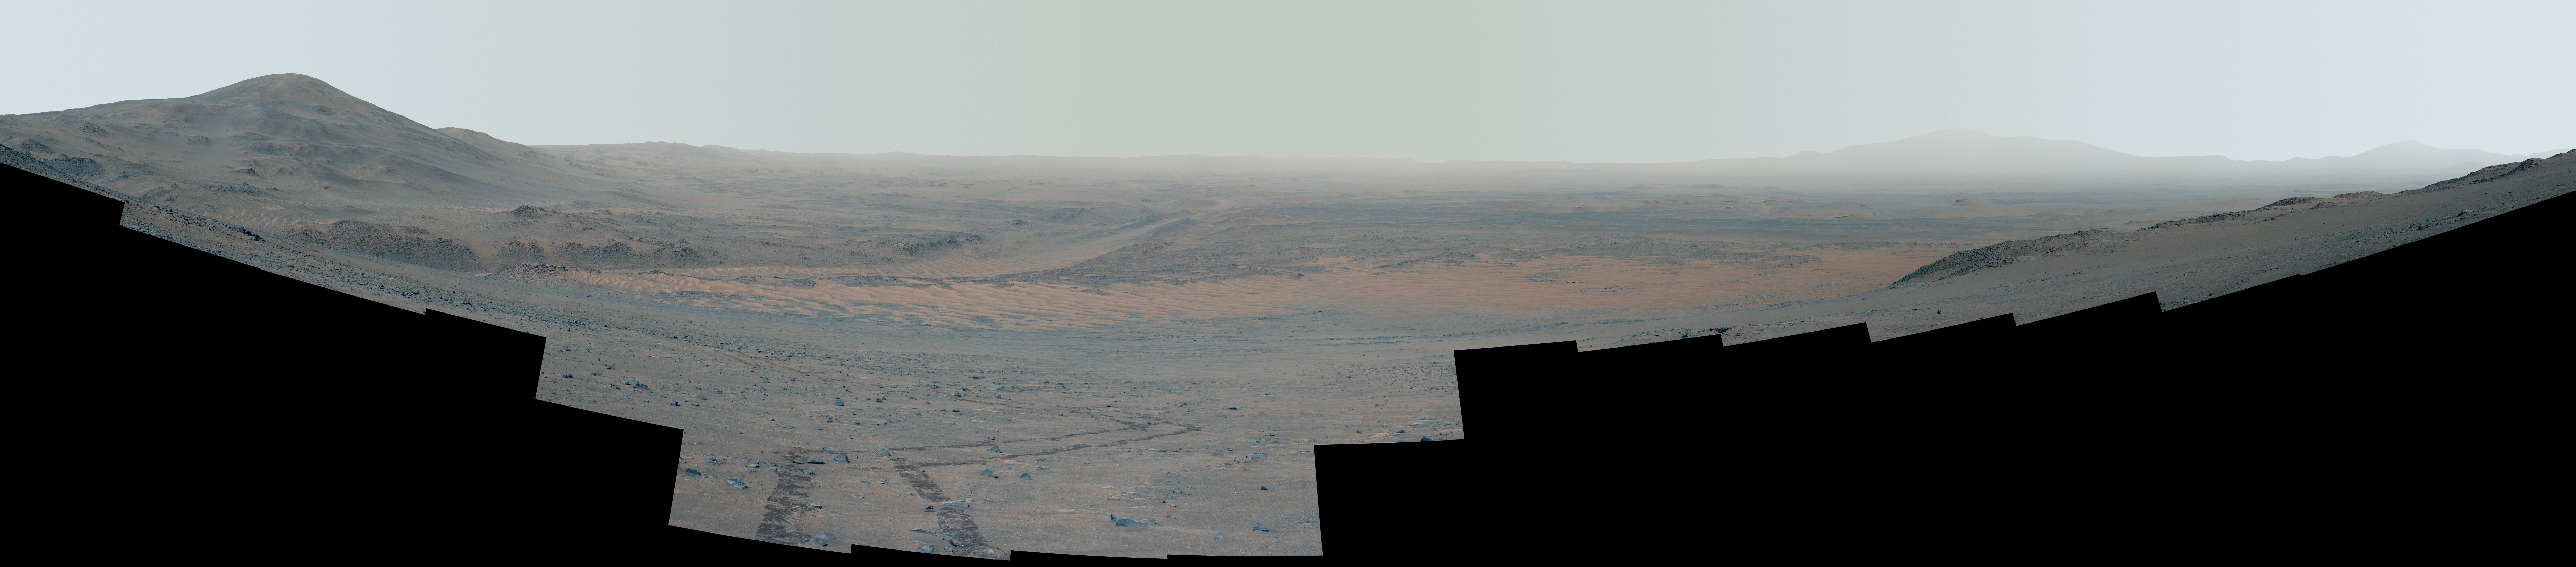

Perseverance’s Mid-Climb View of Jezero Crater

This enhanced-color, high-resolution mosaic showing Mars’ Jezero Crater was taken by the Mastcam-Z instrument on NASA’s Perseverance as the rover climbed the crater’s western wall. Many of the landmarks visited by the rover during its 3½-year exploration of Jezero can be seen, and the vehicle’s tracks are also visible.

The 44 frames used to generate the mosaic were acquired on Sept. 27, 2024, the 1,282nd Martian day, or sol, of Perseverance’s mission. The rover was near a location the Perseverance science team calls “Faraway Rock,” about halfway up the climb.

Figure A: Enhanced color – annotated

Figure A is a version of the enhanced-color mosaic with annotations showing the distance (in kilometers) between the rover and nearly 50 labeled points of interest.

The locations labeled include, from left:

Tuff Cliff, a rocky outcrop located in the same river channel (and about 480 meters east of) where Perseverance discovered the “Cheyava Falls” rock
Ingenuity’s final airfield, which is called “Valinor Hills“
“Beehive Geyser,” located on the eastern side of the “Margin Unit” and adjacent to the Neretva Vallis channel
“Bunsen Peak” is where Perseverance extracted its 21st rock core
“Jurabi Point” is a “triple junction” where the boulder-rich unit, upper fan sedimentary rock, and Margin Unit intersect
Both Perseverance and Ingenuity operated at “Gnaraloo Bay” is a “triple junction” where the boulder-rich unit, upper fan sedimentary rock, and Margin Unit intersect
“Mandu Wall” is where the rover began its fourth science campaign on Sept. 7, 2023
“Hans Amundsen M.W.,” which stands for “memorial workspace,” is where Perseverance collected the “Pelican Point” cored rock sample on Sept. 25, 2023
“Three Forks” is the name of the location where Perseverance deposited 10 of its filled tubes in December 2022 and January 2023
Belva Crater was imaged by Perseverance on April 22, 2023
“Pinestand” is an isolated hill that mission scientists think was formed billions of years ago by a deep, fast-moving river. Composed of sedimentary layers stacked on top of one another, this site was imaged but not visited by the rover.
The landing site is where the rover touched down on Feb. 18, 2021
“Cape Nukshak” is a river channel the mission considered as a route to get to the river delta. The team decided to use another river-channel route called “Hawksbill Gap.”
“Enchanted Lake” is where the mission first got its first up-close look at sedimentary rocks
The flat-topped hill nicknamed “Kodiak” was imaged by the rover on April 18, 2021

Figure B: Enhanced color – cropped

Figure B is a cropped version of the enhanced-color mosaic.

Figure C: Enhanced color – cropped – annotated

Figure C is an annotated and cropped version of the enhanced-color mosaic.

Figure D: Natural color

Figure D is a natural color version of the mosaic.

Figure E: Natural color – annotated

Figure E is an annotated version of the natural-color mosaic.

Figure F: Natural color – cropped

Figure F is a cropped version of the natural-color mosaic.

Figure G: Natural color – cropped – annotated

Figure G is an annotated and cropped version of the natural-color mosaic.

In the enhanced-color versions of the mosaic, the color bands of the image have been processed to improve visual contrast and accentuate color differences.

Arizona State University leads the operations of the Mastcam-Z instrument, working in collaboration with Malin Space Science Systems in San Diego, on the design, fabrication, testing, and operation of the cameras, and in collaboration with the Niels Bohr Institute of the University of Copenhagen on the design, fabrication, and testing of the calibration targets.

A key objective for Perseverance’s mission on Mars is astrobiology, including the search for signs of ancient microbial life. The rover will characterize the planet’s geology and past climate, pave the way for human exploration of the Red Planet, and be the first mission to collect and cache Martian rock and regolith (broken rock and dust).

Subsequent NASA missions, in cooperation with ESA (European Space Agency), would send spacecraft to Mars to collect these sealed samples from the surface and return them to Earth for in-depth analysis.

The Mars 2020 Perseverance mission is part of NASA’s Moon to Mars exploration approach, which includes Artemis missions to the Moon that will help prepare for human exploration of the Red Planet.

NASA’s Jet Propulsion Laboratory, which is managed for the agency by Caltech, built and manages operations of the Perseverance rover.

Credit: NASA/JPL-Caltech/ASU/MSSS